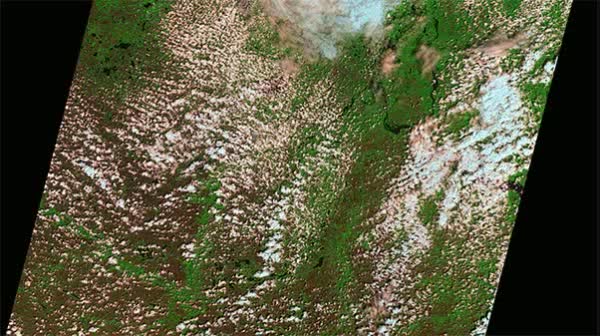

NASA Sees Target Field, Minneapolis, Minnesota -- Home of 2014 MLB All-Star Game

Landsat satellites collect data along a wide ground track that spans 185 kilometers (115 miles) but with a spatial resolution that allows them to see the human signature on the landscape. Each Landsat pixel covers a 30 by 30 meter area (98 by 98 feet), about the size of a baseball diamond. This visualization shows the Landsat path over Minneapolis, the site of the 2014 Major League Baseball All-Star game, and then zooms in to reveal the individual pixels. The green of the field and the white of the stadium are visible, before fading to an aerial photograph taken March 2010.

Credit: NASA/Goddard/Landsat